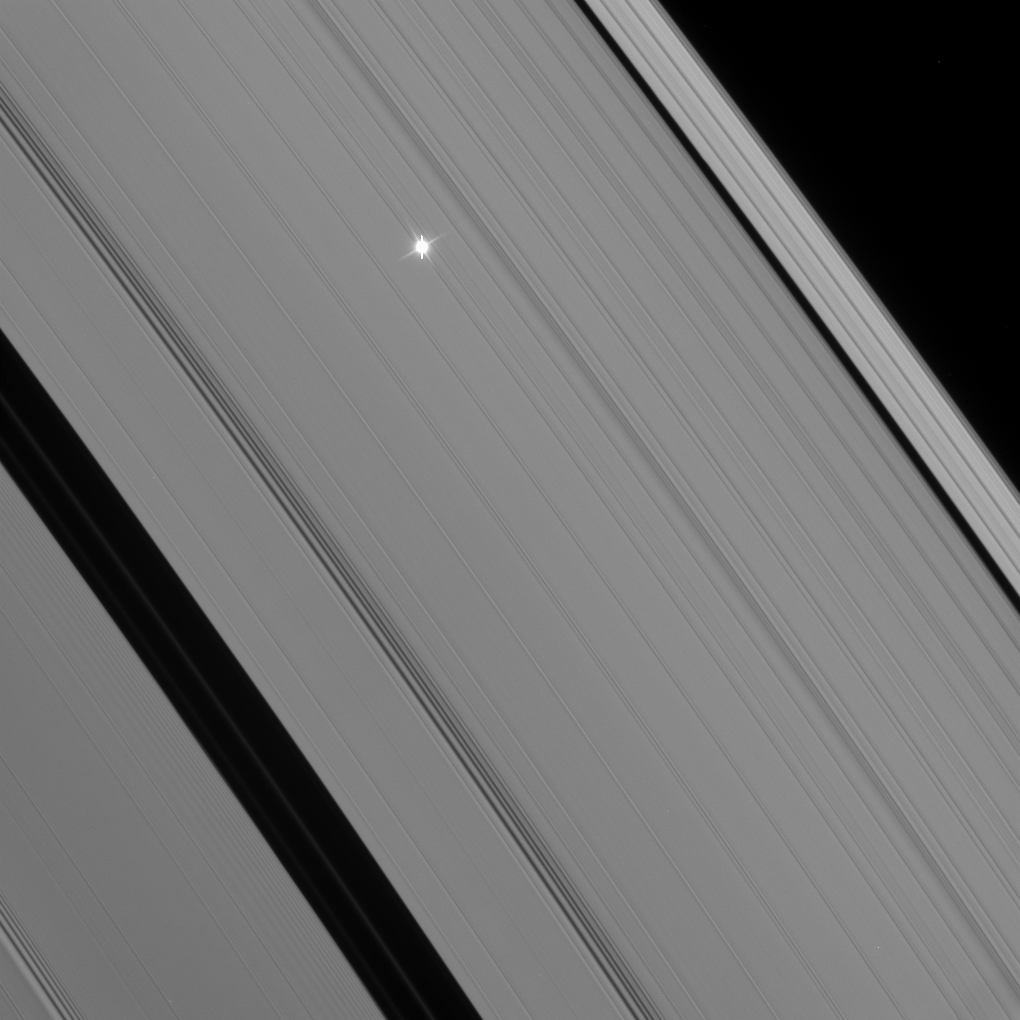

Flickering Antares

A point of light flickers behind Saturn’s rings as multiple instruments on the Cassini spacecraft observe a stellar occultation of Antares (or alpha Scorpii).

Such observations are designed to understand the fine-scale structure of the rings. Scientists look at variations in the observed brightness of the star (whose actual brightness is well known) to determine the opacity of the rings in different places.

Among other things, Cassini’s prior stellar occultations have been used to examine density and bending waves induced in the A ring by Saturn’s various moons.

This view looks toward the unilluminated side of the rings from about 34 degrees above the ringplane.

The image was taken in visible light with the Cassini spacecraft narrow-angle camera on Jan. 3, 2008. The view was obtained at a distance of approximately 541,000 kilometers (336,000 miles) from Saturn. Image scale is about 4 kilometers (3 miles) per pixel.

The Cassini-Huygens mission is a cooperative project of NASA, the European Space Agency and the Italian Space Agency. The Jet Propulsion Laboratory, a division of the California Institute of Technology in Pasadena, manages the mission for NASA’s Science Mission Directorate, Washington, D.C. The Cassini orbiter and its two onboard cameras were designed, developed and assembled at JPL. The imaging operations center is based at the Space Science Institute in Boulder, Colo.

Credit: NASA/JPL/Space Science Institute